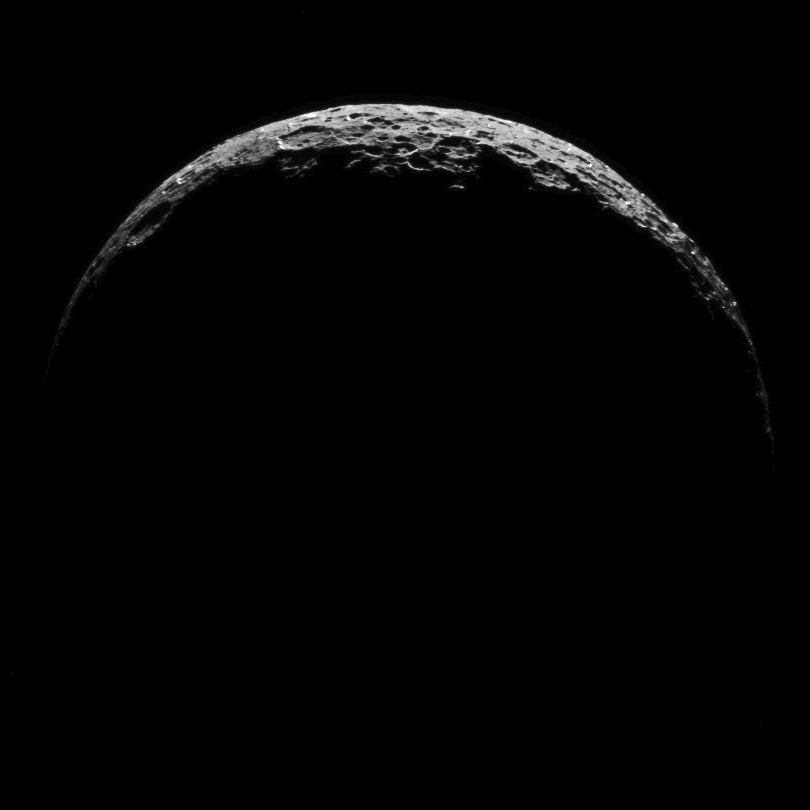

Dawn RC3 Image 13

This image of Ceres is part of a sequence taken by NASA’s Dawn spacecraft on April 29, 2015, from a distance of 8,400 miles (13,600 kilometers).

Dawn’s mission is managed by JPL for NASA’s Science Mission Directorate in Washington. Dawn is a project of the directorate’s Discovery Program, managed by NASA’s Marshall Space Flight Center in Huntsville, Alabama. UCLA is responsible for overall Dawn mission science. Orbital ATK, Inc., in Dulles, Virginia, designed and built the spacecraft. The German Aerospace Center, the Max Planck Institute for Solar System Research, the Italian Space Agency and the Italian National Astrophysical Institute are international partners on the mission team.

Credit: NASA/JPL-Caltech/UCLA/MPS/DLR/IDA